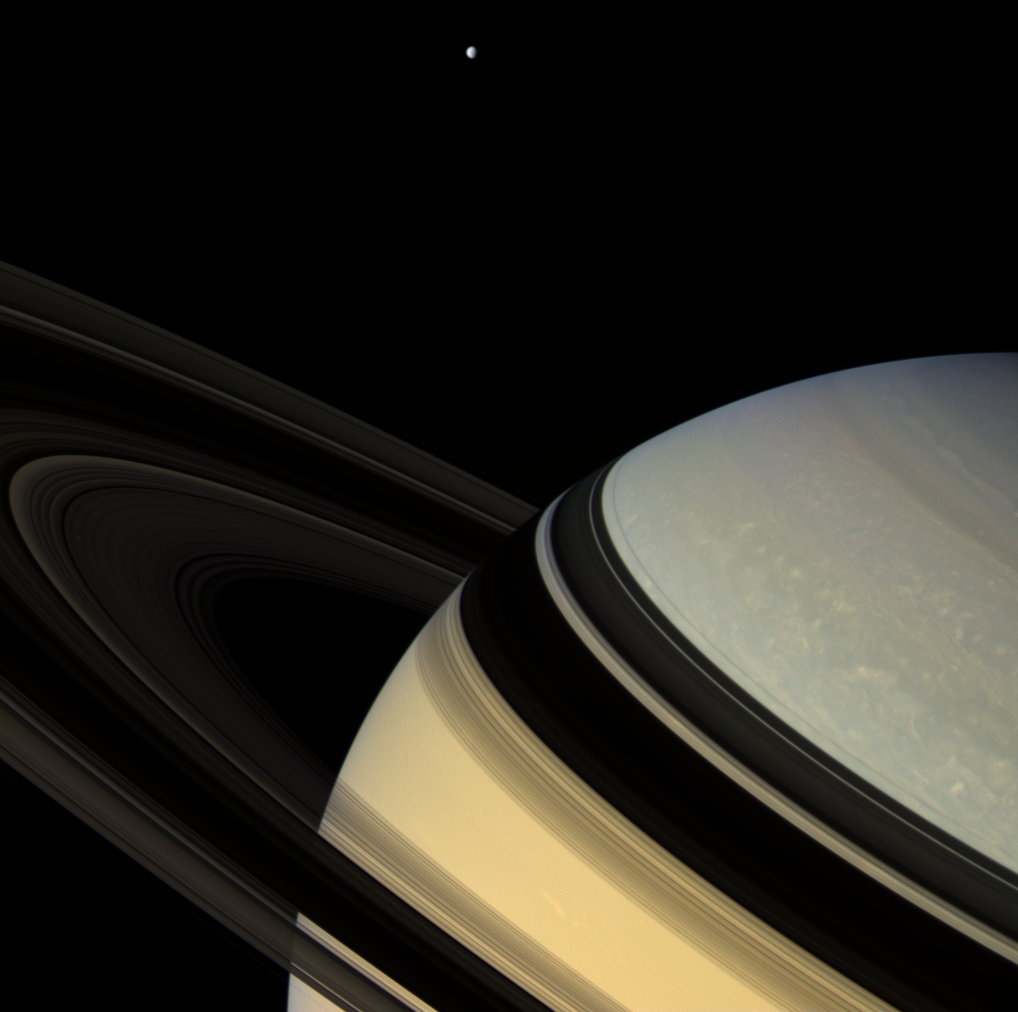

Symmetry in Shadow

Magnificent blue and gold Saturn floats obliquely as one of its gravity-bound companions, Dione, hangs in the distance. The darkened rings seem to nearly touch their shadowy reverse images on the planet below.

This view looks toward the unlit side of the rings from about 9 degrees above the ring plane. The rings glow feebly in the scattered light that filters through them.

Dione is 1,126 kilometers (700 miles) across.

The image was taken in visible light with the Cassini spacecraft wide-angle camera on Feb. 4, 2007, at a distance of approximately 1.2 million kilometers (800,000 miles) from Saturn. Image scale is 75 kilometers (47 miles) per pixel.

The Cassini-Huygens mission is a cooperative project of NASA, the European Space Agency and the Italian Space Agency. The Jet Propulsion Laboratory, a division of the California Institute of Technology in Pasadena, manages the mission for NASA’s Science Mission Directorate, Washington, D.C. The Cassini orbiter and its two onboard cameras were designed, developed and assembled at JPL. The imaging operations center is based at the Space Science Institute in Boulder, Colo.

Credit: NASA/JPL/Space Science Institute